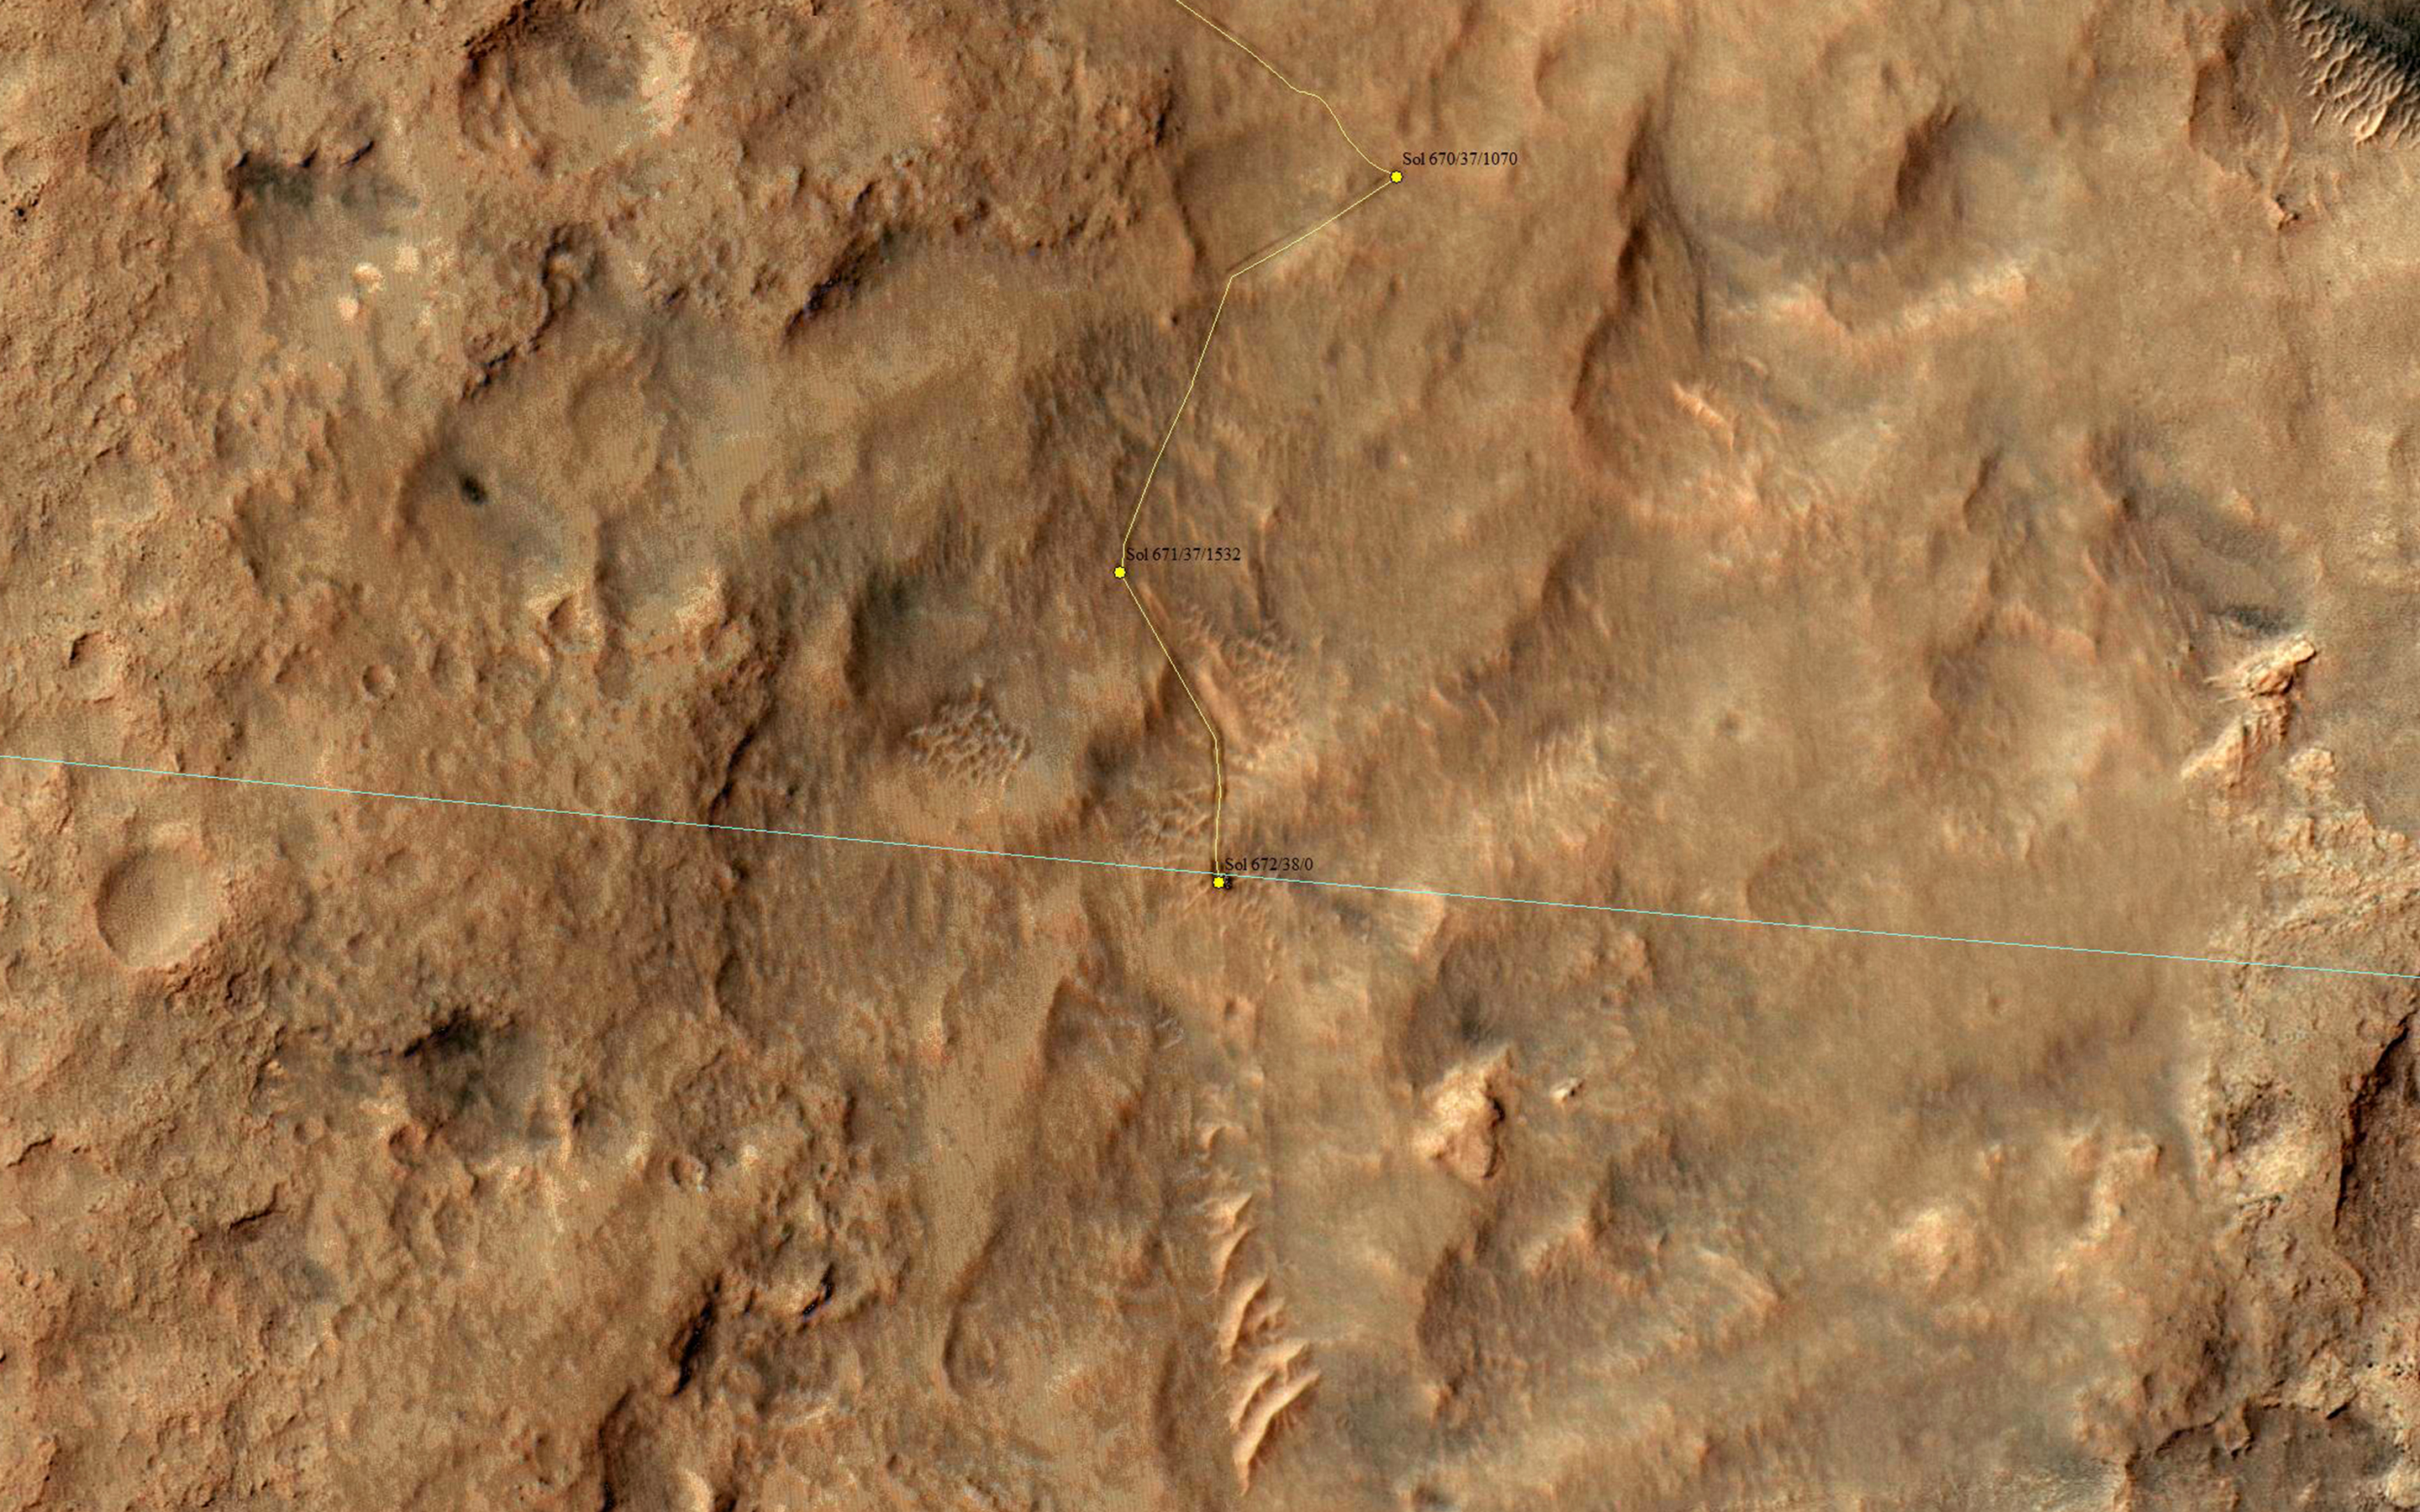

Curiosity Offside!

Being called offside is a good thing in this case, but don’t tell the FIFA referees.

HiRISE captured this image on 27 June 2014, when Curiosity had just crossed the edge of the 3-sigma landing ellipse (see PIA18399; blue line is the edge of the ellipse). OK, I don’t hear any cheering yet…you must be wondering “what the heck is a 3-sigma landing ellipse?”

That’s a statistical prediction of where on Mars the rover might end up landing, given uncertainties such as atmospheric conditions during entry and descent. “3-sigma” means 3 standard deviations, so the rover was very, very likely (to about the 99.9% level) to land somewhere inside this ellipse.

Such 3-sigma ellipses get a lot of scrutiny during landing site selection, because we don’t want anything dangerous like boulders or cliffs inside this ellipse during landing. Thus, MSL didn’t try to land right at the base of Mount Sharp where the most interesting terrains lay (as seen from orbit), and spent almost exactly one Mars year roving (and exploring) until arriving at the edge of the ellipse.

Maybe the landing-site aficionados are cheering now? Let’s try this: now that MSL is outside the safe-to-land ellipse, the landscape will get more interesting. The rover can drive around landscape features that would be dangerous to land on. Both the scenery and the geology should be more exciting in the next Mars year. In fact, scrolling to the south in the HiRISE image provides a preview: lots of cliffs and rippled patches of sand.

HiRISE is one of six instruments on NASA’s Mars Reconnaissance Orbiter. The University of Arizona, Tucson, operates HiRISE, which was built by Ball Aerospace & Technologies Corp., Boulder, Colo. NASA’s Jet Propulsion Laboratory, a division of the California Institute of Technology in Pasadena, manages the Mars Reconnaissance Orbiter Project for NASA’s Science Mission Directorate, Washington.

Credit: NASA/JPL-Caltech/Univ. of Arizona